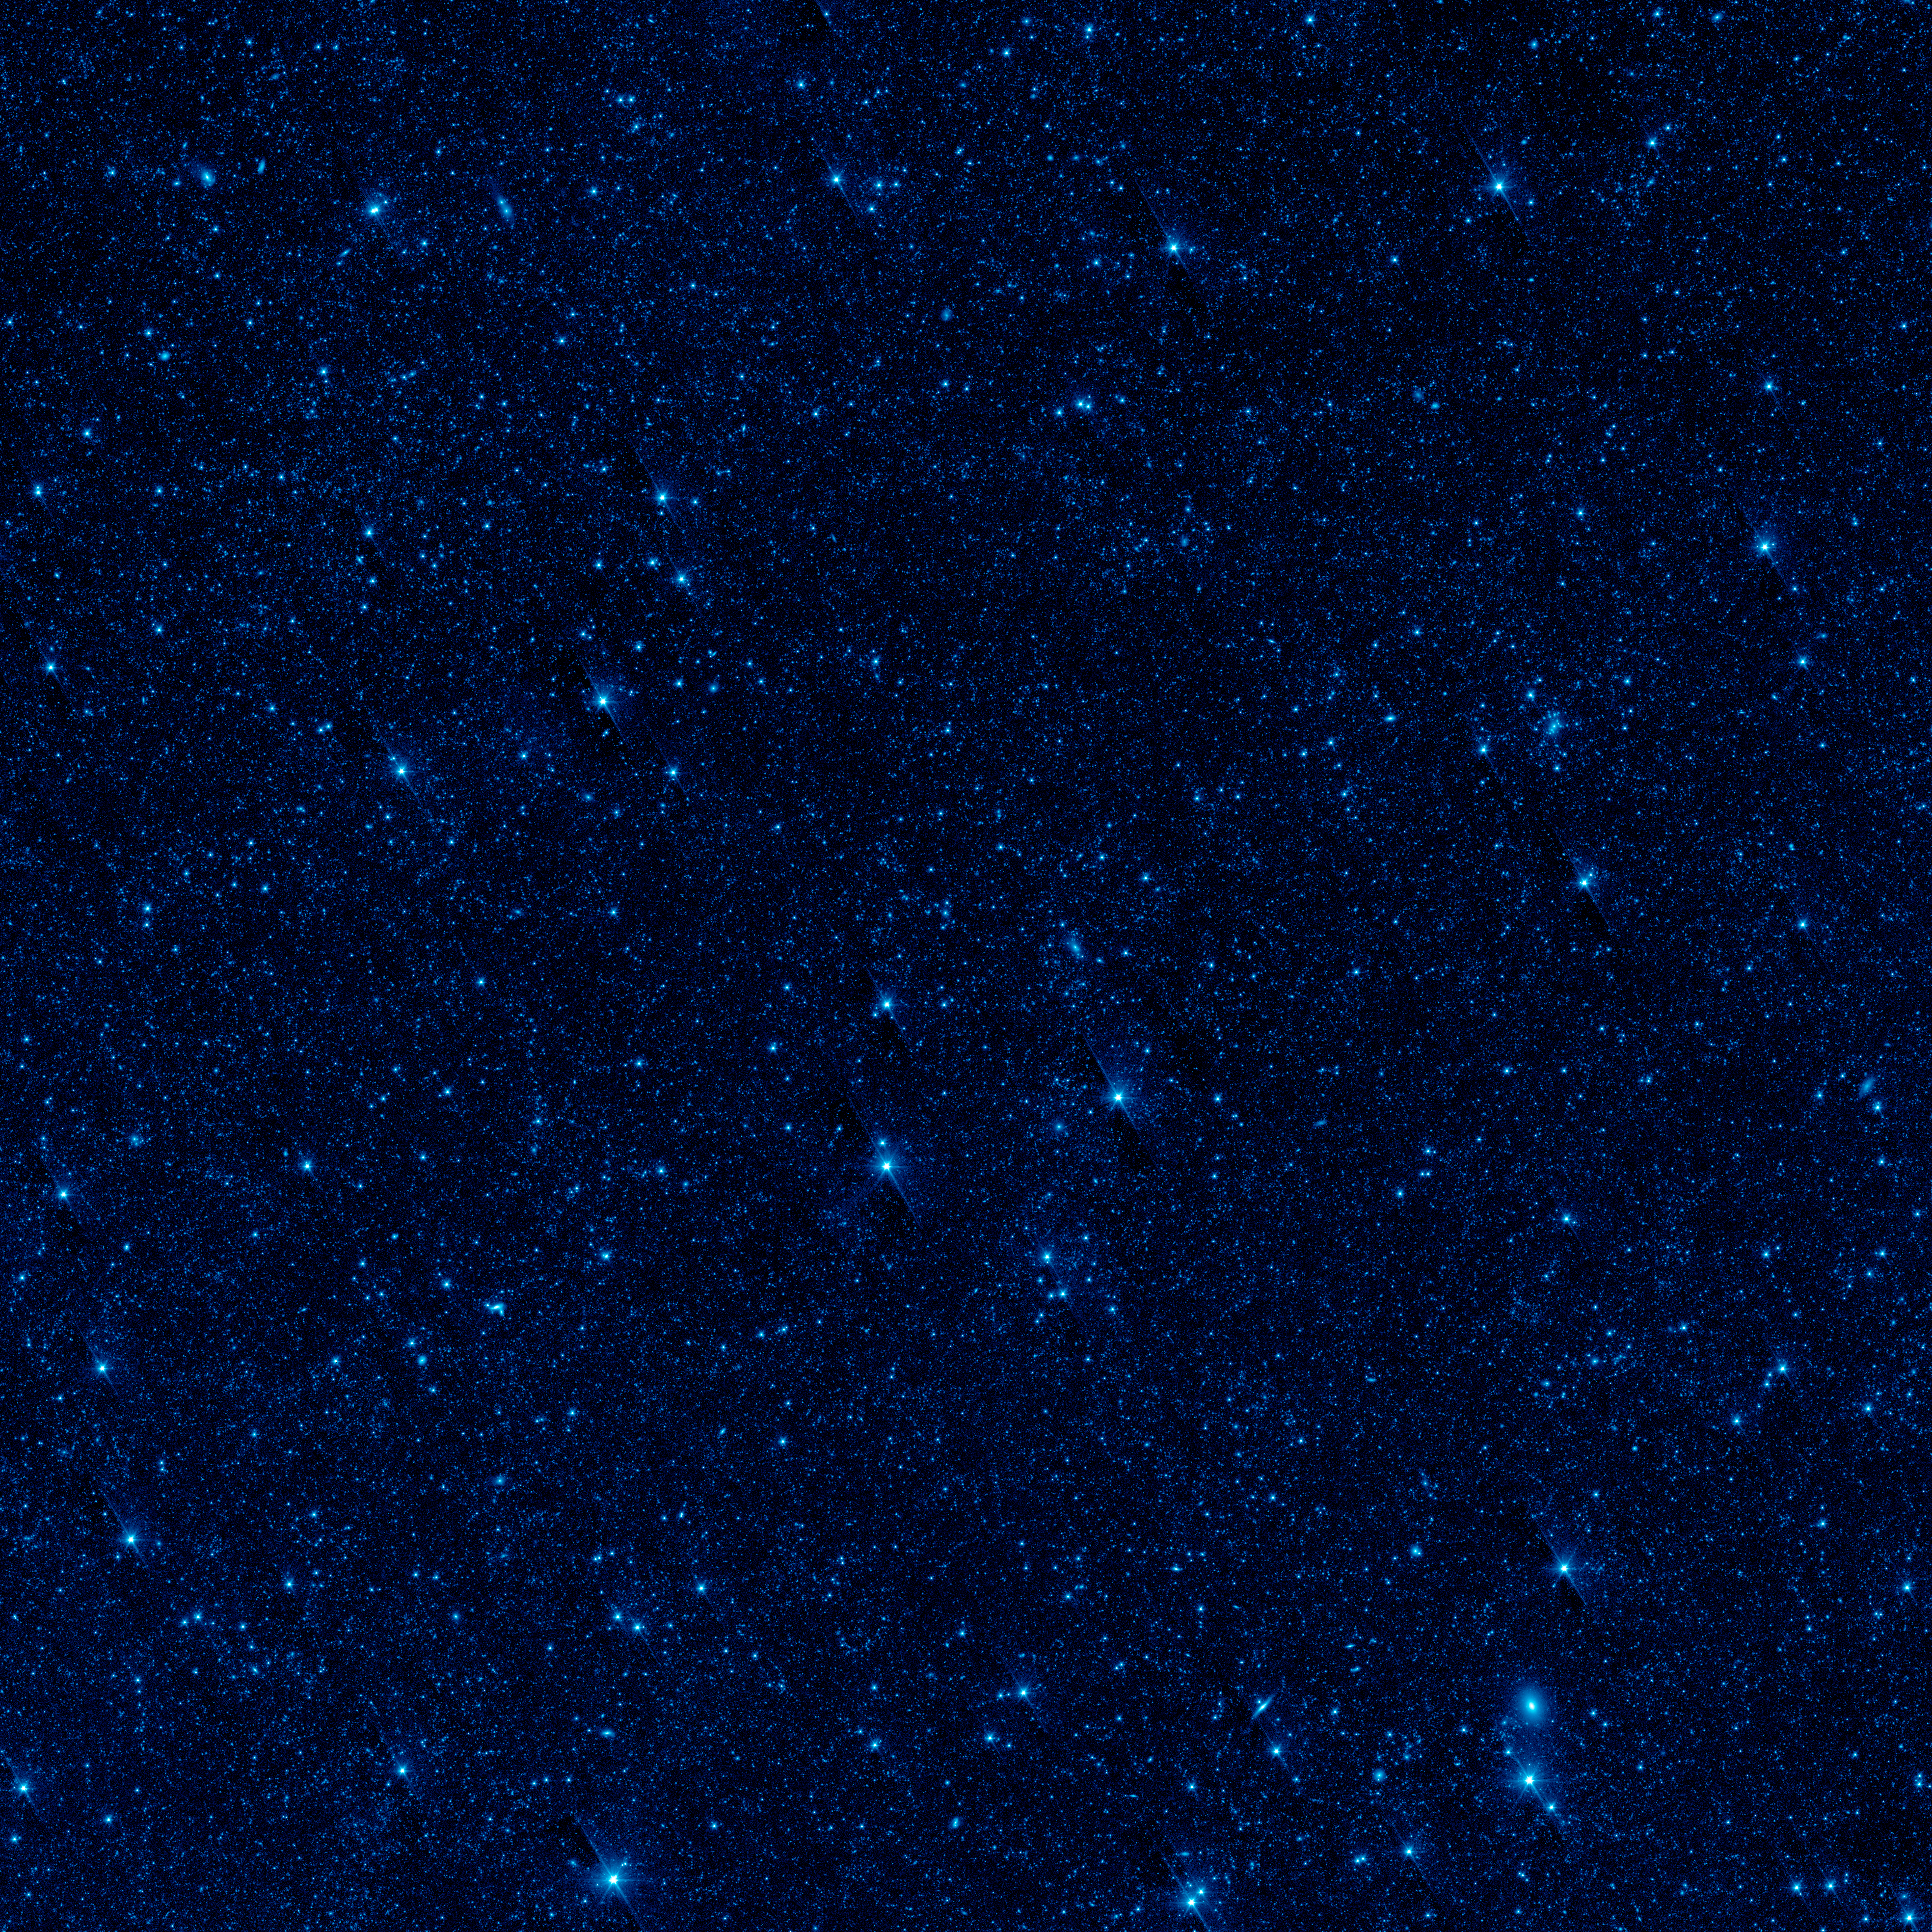

Botes Field in Infrared

This image shows a portion of our sky, called the Botes field, in infrared light. Using Spitzer, researchers were able to detect this background glow, which spreads across the whole sky, by masking out light from galaxies and other known sources of light.

The scientists find that this light is coming from stray stars that were torn away from galaxies. When galaxies tangle and merge -- a natural stage of galaxy growth -- stars often get kicked out in the process. The stars are too faint to be seen individually, but Spitzer may be seeing their collective glow.

Credit: NASA/JPL-Caltech/UC Irvine